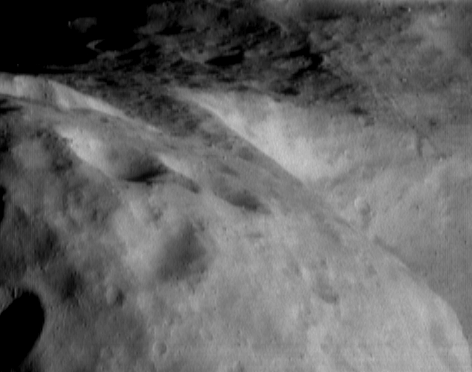

Looking Along the Southern Hemisphere of Eros

The camera on NEAR Shoemaker caught this long view of Eros’ southern hemisphere during a stereo imaging sequence on September 6, 2000, from an orbital altitude of 101 kilometers (63 miles). This view adds context to high-resolution images taken from lower orbits with “footprints” only one-fourth to one-third the size. Craters shown in the left foreground of the image are about 1.3 kilometers (0.8 miles) across.

Built and managed by The Johns Hopkins University Applied Physics Laboratory, Laurel, Maryland, NEAR was the first spacecraft launched in NASA’s Discovery Program of low-cost, small-scale planetary missions. See the NEAR web page at http://near.jhuapl.edu/ for more details.

Credit: NASA/JPL/JHUAPL